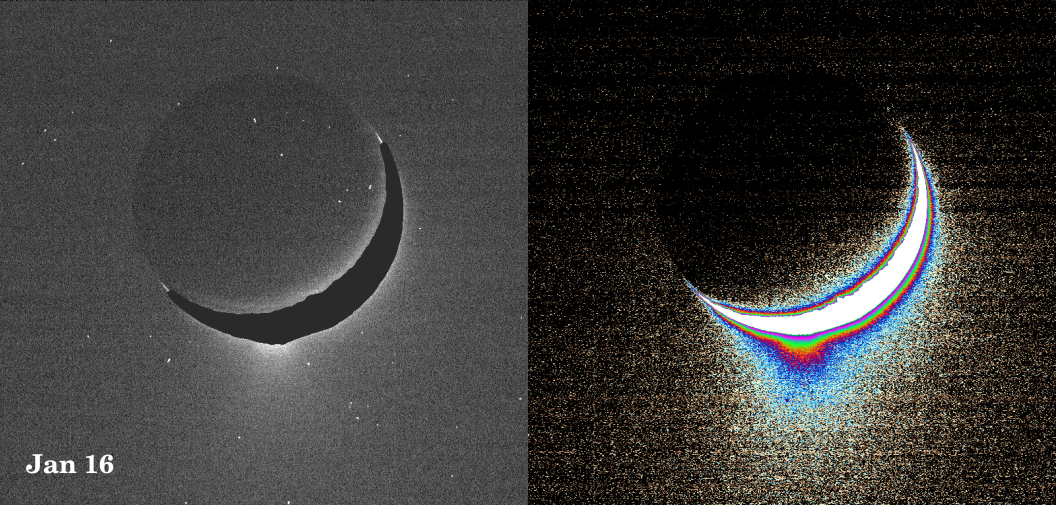

Spray Above Enceladus II

Plumes of icy material extend above the southern polar region of Saturn’s moon Enceladus, as imaged by the Cassini spacecraft in January 2005. The monochrome view is presented along with a color-coded image on the right. The view in this image is perpendicular to the tiger stripe fractures that straddle the south pole. Another plume view, PIA07798, was taken one month later and looks along the tiger stripe fractures. See PIA06247 for a view of the tiger stripe features.

Images like these are being analyzed by scientists as they seek to explain the processes that could be producing such incredible features. As reported in the journal Science on March 10, 2006, imaging scientists believe that the plumes are geysers erupting from pressurized subsurface reservoirs of liquid water above 273 degrees Kelvin (0 degrees Celsius).

These images were taken with the Cassini spacecraft narrow-angle camera at a distance of approximately 209,400 kilometers (130,100 miles) from Enceladus at a Sun-Enceladus-spacecraft, or phase, angle of 148 degrees. The image scale is about 1.3 kilometer (0.8 mile) per pixel.

A slightly different version of this image product was released in Nov. 2005. See PIA07760.

The mosaic is an orthographic projection centered at 46.8 degrees south latitude, 188 degrees west longitude, and has an image scale of 67 meters (220 feet) per pixel. The original images ranged in resolution from 67 meters per pixel to 350 meters (1,150 feet) per pixel and were taken at distances ranging from 11,100 to 61,300 kilometers (6,900 to miles) from Enceladus.

The Cassini-Huygens mission is a cooperative project of NASA, the European Space Agency and the Italian Space Agency. The Jet Propulsion Laboratory, a division of the California Institute of Technology in Pasadena, manages the mission for NASA’s Science Mission Directorate, Washington, D.C. The Cassini orbiter and its two onboard cameras were designed, developed and assembled at JPL. The imaging operations center is based at the Space Science Institute in Boulder, Colo.

Credit: NASA/JPL/Space Science Institute